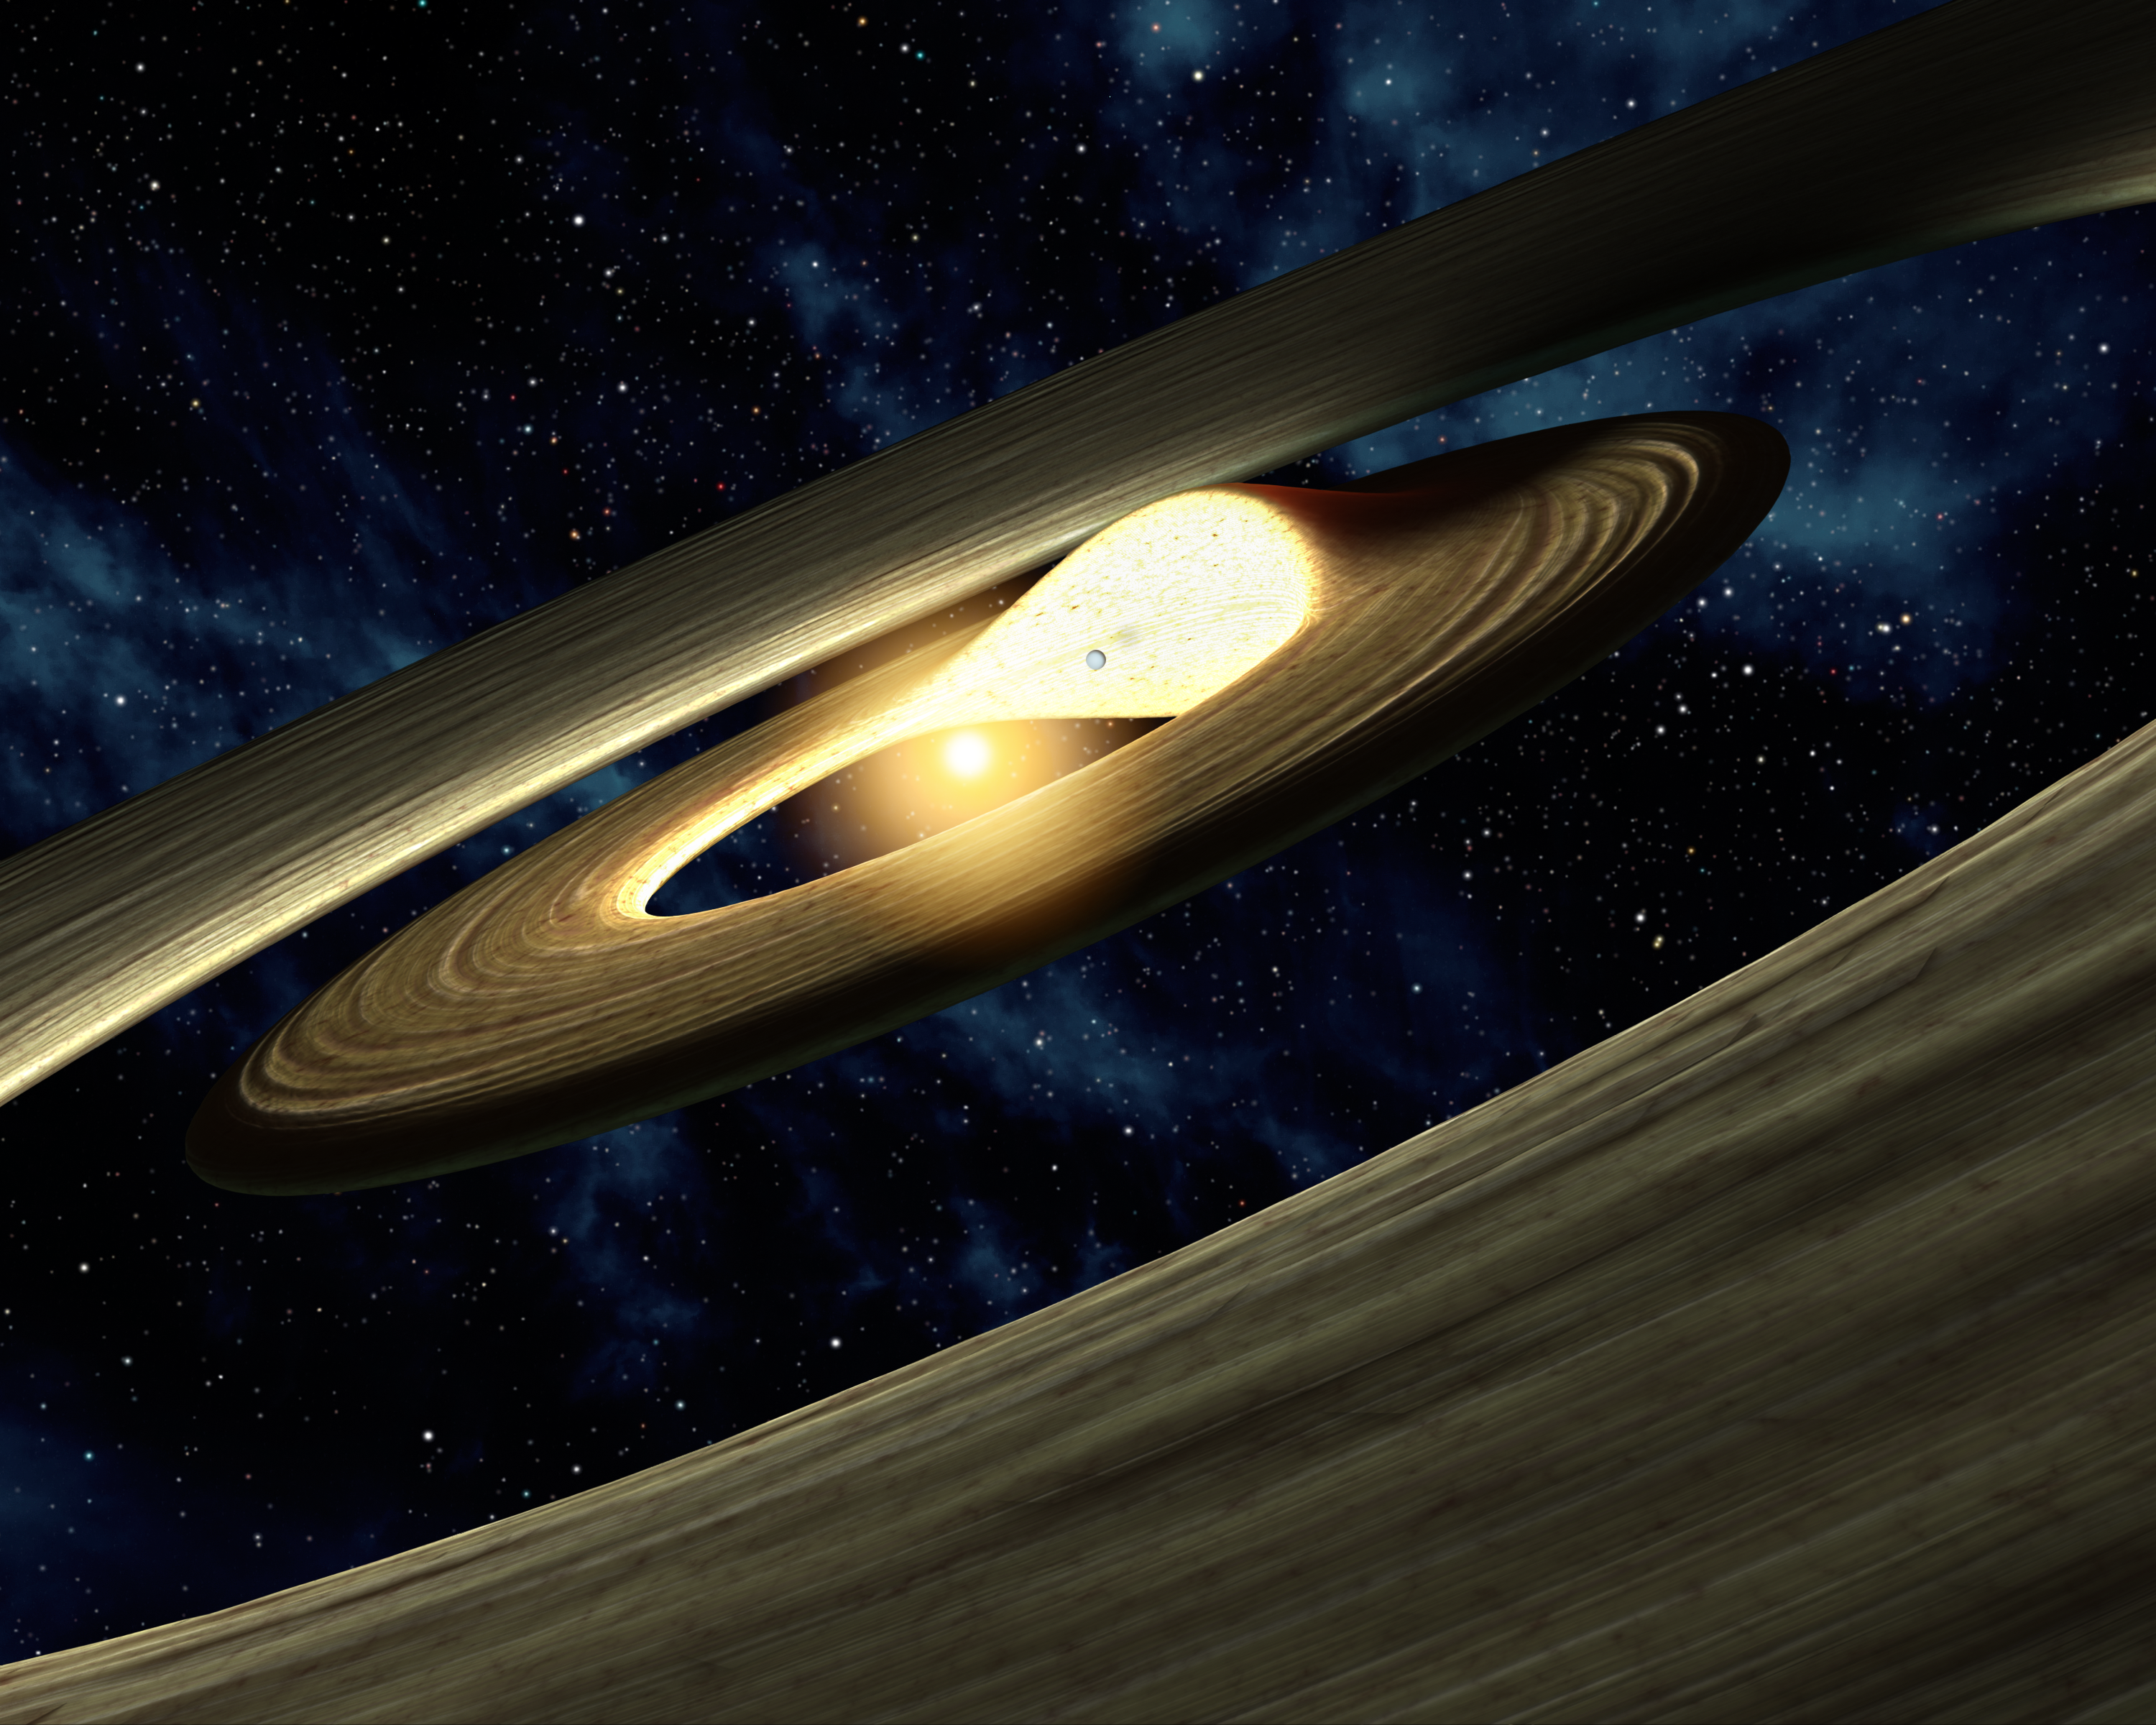

Lump of Planetary Stuff

This artist's conception shows a lump of material in a swirling, planet-forming disk. Astronomers using NASA's Spitzer Space Telescope found evidence that a companion to a star -- either another star or a planet -- could be pushing planetary material together, as illustrated here.

Planets are born out of spinning disks of gas and dust. They can carve out lanes or gaps in the disks as they grow bigger and bigger. Scientists used Spitzer's infrared vision to study the disk around a star called LRLL 31, located about 1,000 light-years away in the IC 348 region of the constellation Perseus. Spitzer's new infrared observations reveal that the disk has both an inner and outer gap.

What's more, the data show that infrared light from the disk is changing over as little time as one week -- a very unusual occurrence. In particular, light of different wavelengths seesawed back and forth, with short-wavelength light going up when long-wavelength light went down, and vice versa.

According to astronomers, this change could be caused by a companion to the star (illustrated as a planet in this picture). As the companion spins around, its gravity would cause the wall of the inner disk to squeeze into a lump. This lump would also spin around the star, shadowing part of the outer disk. When the bright side of the lump is on the far side of the star, and facing Earth, more infrared light at shorter wavelengths should be observed (hotter material closer to the star emits shorter wavelengths of infrared light). In addition, the shadow of the lump should cause longer-wavelength infrared light from the outer disk to decrease. The opposite would be true when the lump is in front of the star and its bright side is hidden (shorter-wavelength light would go down, and longer-wavelength light up). This is precisely what Spitzer observed.

The size of the lump and the planet have been exaggerated to better illustrate the dynamics of the system.

Credit: NASA/JPL-Caltech/R. Hurt (SSC)